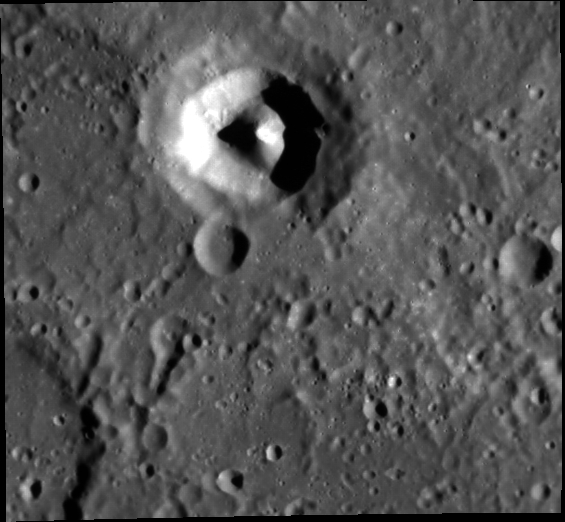

A Diamond in the Rough

This image presents an especially unusual feature on Mercury’s surface. While at first glance it appears to be a small impact crater with an unusually large central peak, it may in fact be a volcanic edifice, such as a pyroclastic vent.

This image was acquired as part of MDIS’s high-incidence-angle base map. The high-incidence-angle base map is a major mapping activity in MESSENGER’s extended mission and complements the surface morphology base map of MESSENGER’s primary mission that was acquired under generally more moderate incidence angles. High incidence angles, achieved when the Sun is near the horizon, result in long shadows that accentuate the small-scale topography of geologic features. The high-incidence-angle base map is being acquired with an average resolution of 200 meters/pixel.

Date acquired: April 07, 2012
Image Mission Elapsed Time (MET): 242253095
Image ID: 1615411
Instrument: Narrow Angle Camera (NAC) of the Mercury Dual Imaging System (MDIS)
Center Latitude: -4.09°
Center Longitude: 223.3° E
Resolution: 190 meters/pixel
Scale:This crater is approximately 27 km (16.7 miles) across
Incidence Angle: 74.0°
Emission Angle: 23.6°
Phase Angle: 50.3°

The MESSENGER spacecraft is the first ever to orbit the planet Mercury, and the spacecraft’s seven scientific instruments and radio science investigation are unraveling the history and evolution of the Solar System’s innermost planet. Visit the Why Mercury? section of this website to learn more about the key science questions that the MESSENGER mission is addressing. During the one-year primary mission, MDIS acquired 88,746 images and extensive other data sets. MESSENGER is now in a year-long extended mission, during which plans call for the acquisition of more than 80,000 additional images to support MESSENGER’s science goals.

These images are from MESSENGER, a NASA Discovery mission to conduct the first orbital study of the innermost planet, Mercury. For information regarding the use of images, see the MESSENGER image use policy.

Credit: NASA/Johns Hopkins University Applied Physics Laboratory/Carnegie Institution of Washington